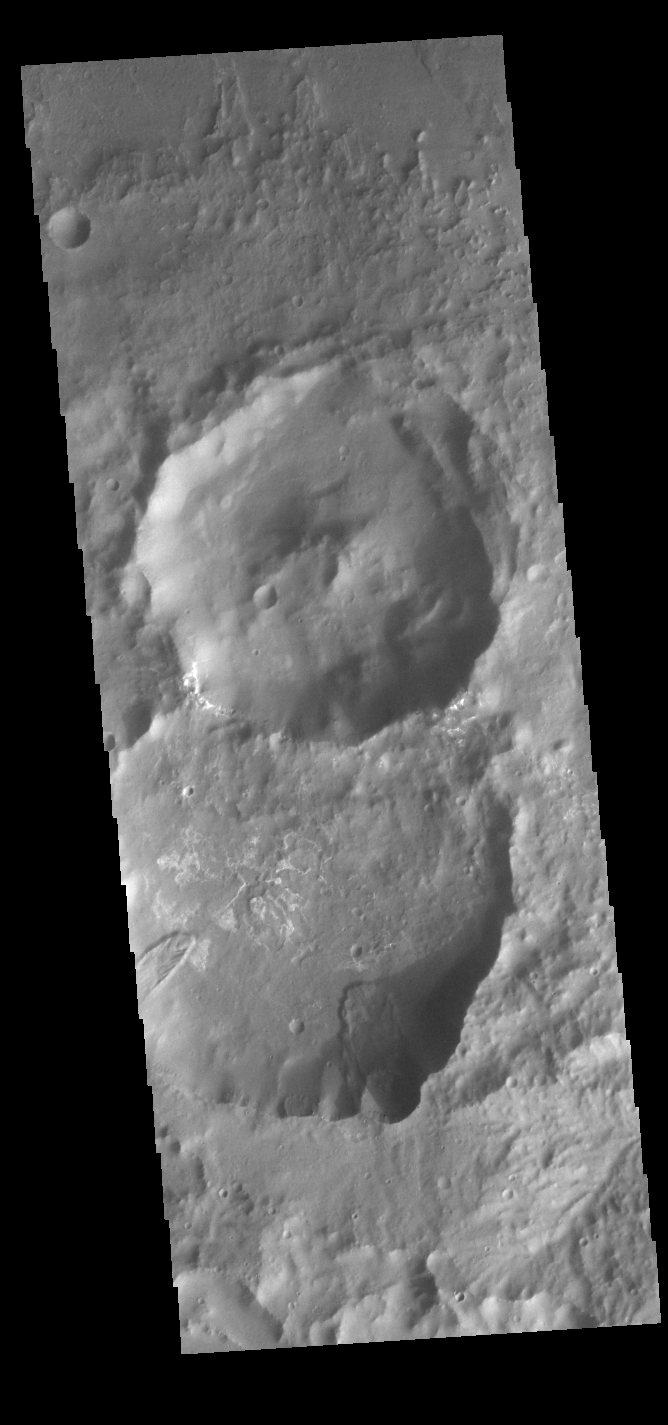

Landslides

Today’s VIS image shows two small landslide deposits within a crater. Located in Terra Sirenum, the two craters in this image are located on the floor of the much larger Columbus Crater. The youngest crater in the image is the one in the center. It is possible that the impact that created that crater caused the landslides in the older crater.

Credit: NASA/JPL-Caltech/ASU